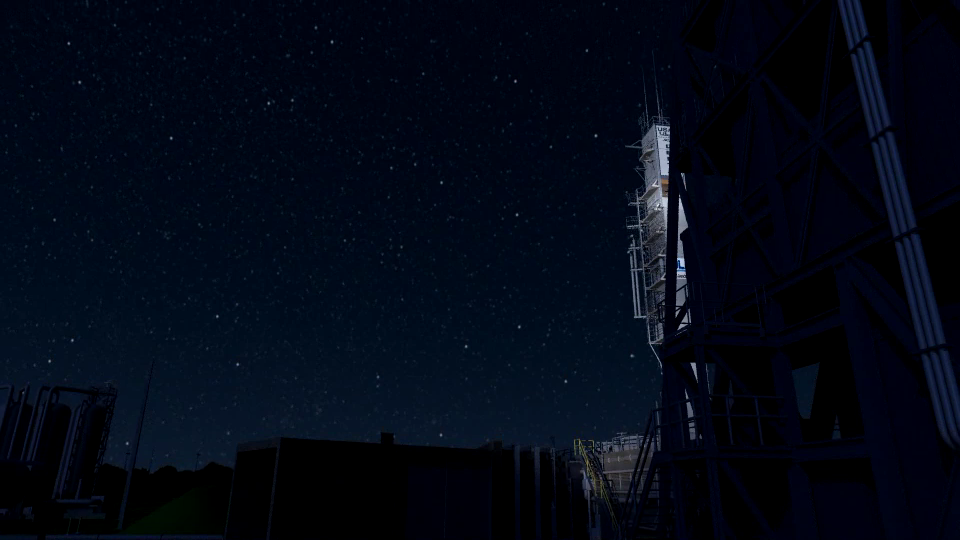

Animated Optical Microscope Zoom in from Phoenix Launch to Martian Surface

This animated camera view zooms in from NASA’s Phoenix Mars Lander launch site all the way to Phoenix’s Microscopy and Electrochemistry and Conductivity Analyzer (MECA) aboard the spacecraft on the Martian surface. The final frame shows the soil sample delivered to MECA as viewed through the Optical Microscope (OM) on Sol 17 (June 11, 2008), or the 17th Martian day.

The Phoenix Mission is led by the University of Arizona, Tucson, on behalf of NASA. Project management of the mission is by NASA’s Jet Propulsion Laboratory, Pasadena, Calif. Spacecraft development is by Lockheed Martin Space Systems, Denver.

Photojournal Note: As planned, the Phoenix lander, which landed May 25, 2008 23:53 UTC, ended communications in November 2008, about six months after landing, when its solar panels ceased operating in the dark Martian winter.

Credit: NASA/JPL-Caltech/University of Arizona